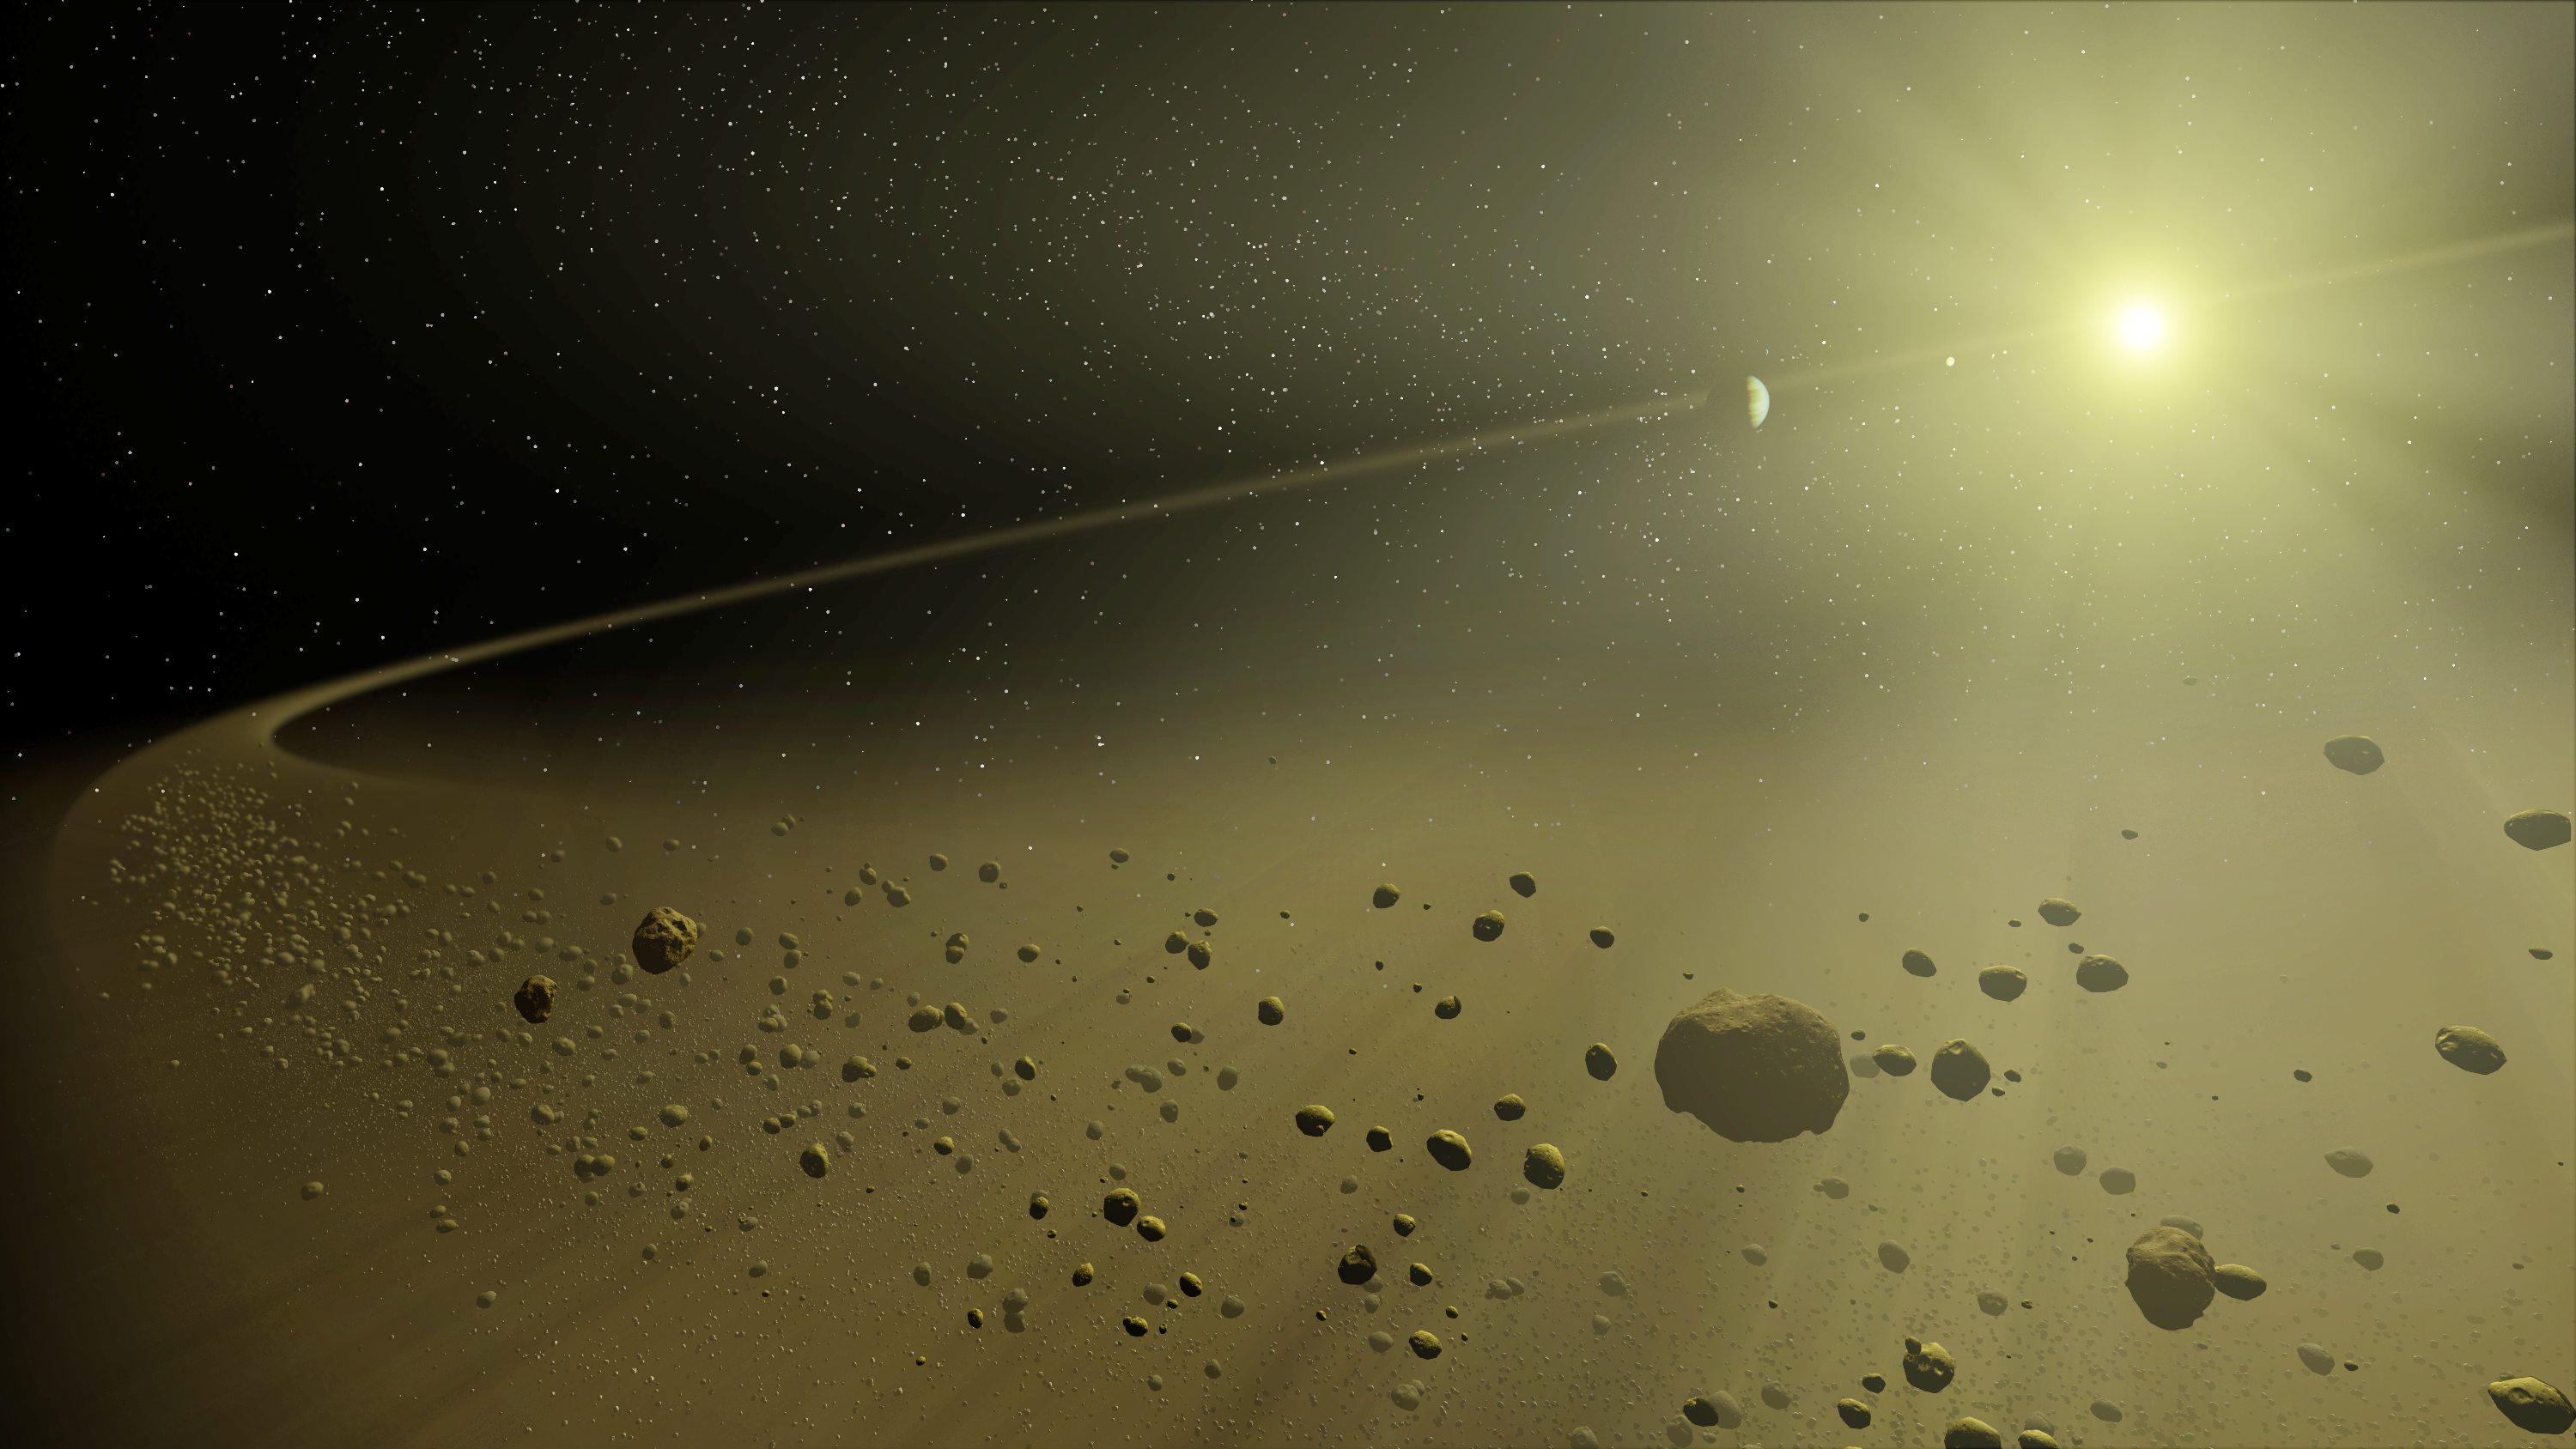

A Distant Solar System (Artist’s Concept)

Figure 1

This artist’s concept depicts a distant hypothetical solar system, similar in age to our own. Looking inward from the system’s outer fringes, a ring of dusty debris can be seen, and within it, planets circling a star the size of our Sun.

This debris is all that remains of the planet-forming disk from which the planets evolved. Planets are formed when dusty material in a large disk surrounding a young star clumps together. Leftover material is eventually blown out by solar wind or pushed out by gravitational interactions with planets. Billions of years later, only an outer disk of debris remains.

These outer debris disks are too faint to be imaged by visible-light telescopes. They are washed out by the glare of the Sun. However, NASA’s Spitzer Space Telescope can detect their heat, or excess thermal emission, in infrared light. This allows astronomers to study the aftermath of planet building in distant solar systems like our own.

For animation of this artist’s concept, see PIA07097.

Credit: NASA/JPL-Caltech